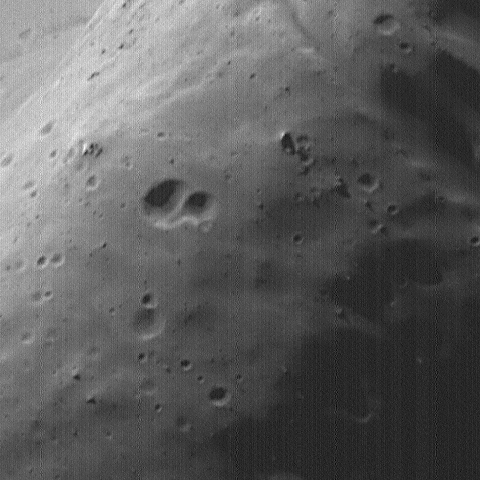

High-Resolution MOC Image of Phobos’ Face

This image of Phobos, the inner and larger of the two moons of Mars, was taken by the Mars Global Surveyor on August 19, 1998. The minimum distance between the spacecraft and Phobos was 1,080 kilometers (671 miles). Phobos was observed by both the Mars Orbiter Camera (MOC) and Thermal Emission Spectrometer (TES). This image is one of the highest resolution images (4 meters or 13 feet per picture element or pixel) ever obtained of the Martian satellite. The image shows several new features of this lumpy moon — features that are associated with the prominent crater seen in the upper left quarter of the image. This is the largest crater on Phobos, Stickney, 10 kilometers (6 miles) in diameter. Individual boulders are visible on the near rim of the crater (D), and are presumed to be ejecta blocks from the impact that formed Stickney. Some of these boulders are enormous – more than 50 meters (160 feet) across. Also crossing at and near the rim of Stickney are shallow, elongated depressions called grooves. This crater is nearly half the size of Phobos and these grooves may be fractures caused by its formation. The far wall of the crater shows lighter and darker streaks going down the slopes (C). The presence of material of different brightness on the far crater slopes and in some of the grooves shows that the satellite is heterogeneous (that is, it is made of a mixture of different types of materials). The motion of debris down slopes is guided by gravity, which is only about 1/1000th that of the Earth — e.g., a 68-kilogram (150- pound) person would weigh only about 57 grams (2 ounces) on Phobos. Previous images from the Viking spacecraft in the 1970’s were not of sufficient resolution to show the effectiveness of gravity on Phobos in moving material down slopes.

Malin Space Science Systems, Inc. and the California Institute of Technology built the MOC using spare hardware from the Mars Observer mission. MSSS operates the camera from its facilities in San Diego, CA. The Thermal Emission Spectrometer is operated by Arizona State University and was built by Raytheon Santa Barbara Remote Sensing. The Jet Propulsion Laboratory’s Mars Surveyor Operations Project operates the Mars Global Surveyor spacecraft with its industrial partner, Lockheed Martin Astronautics, from facilities in Pasadena, CA and Denver, CO.

Credit: NASA/JPL/Malin Space Science Systems